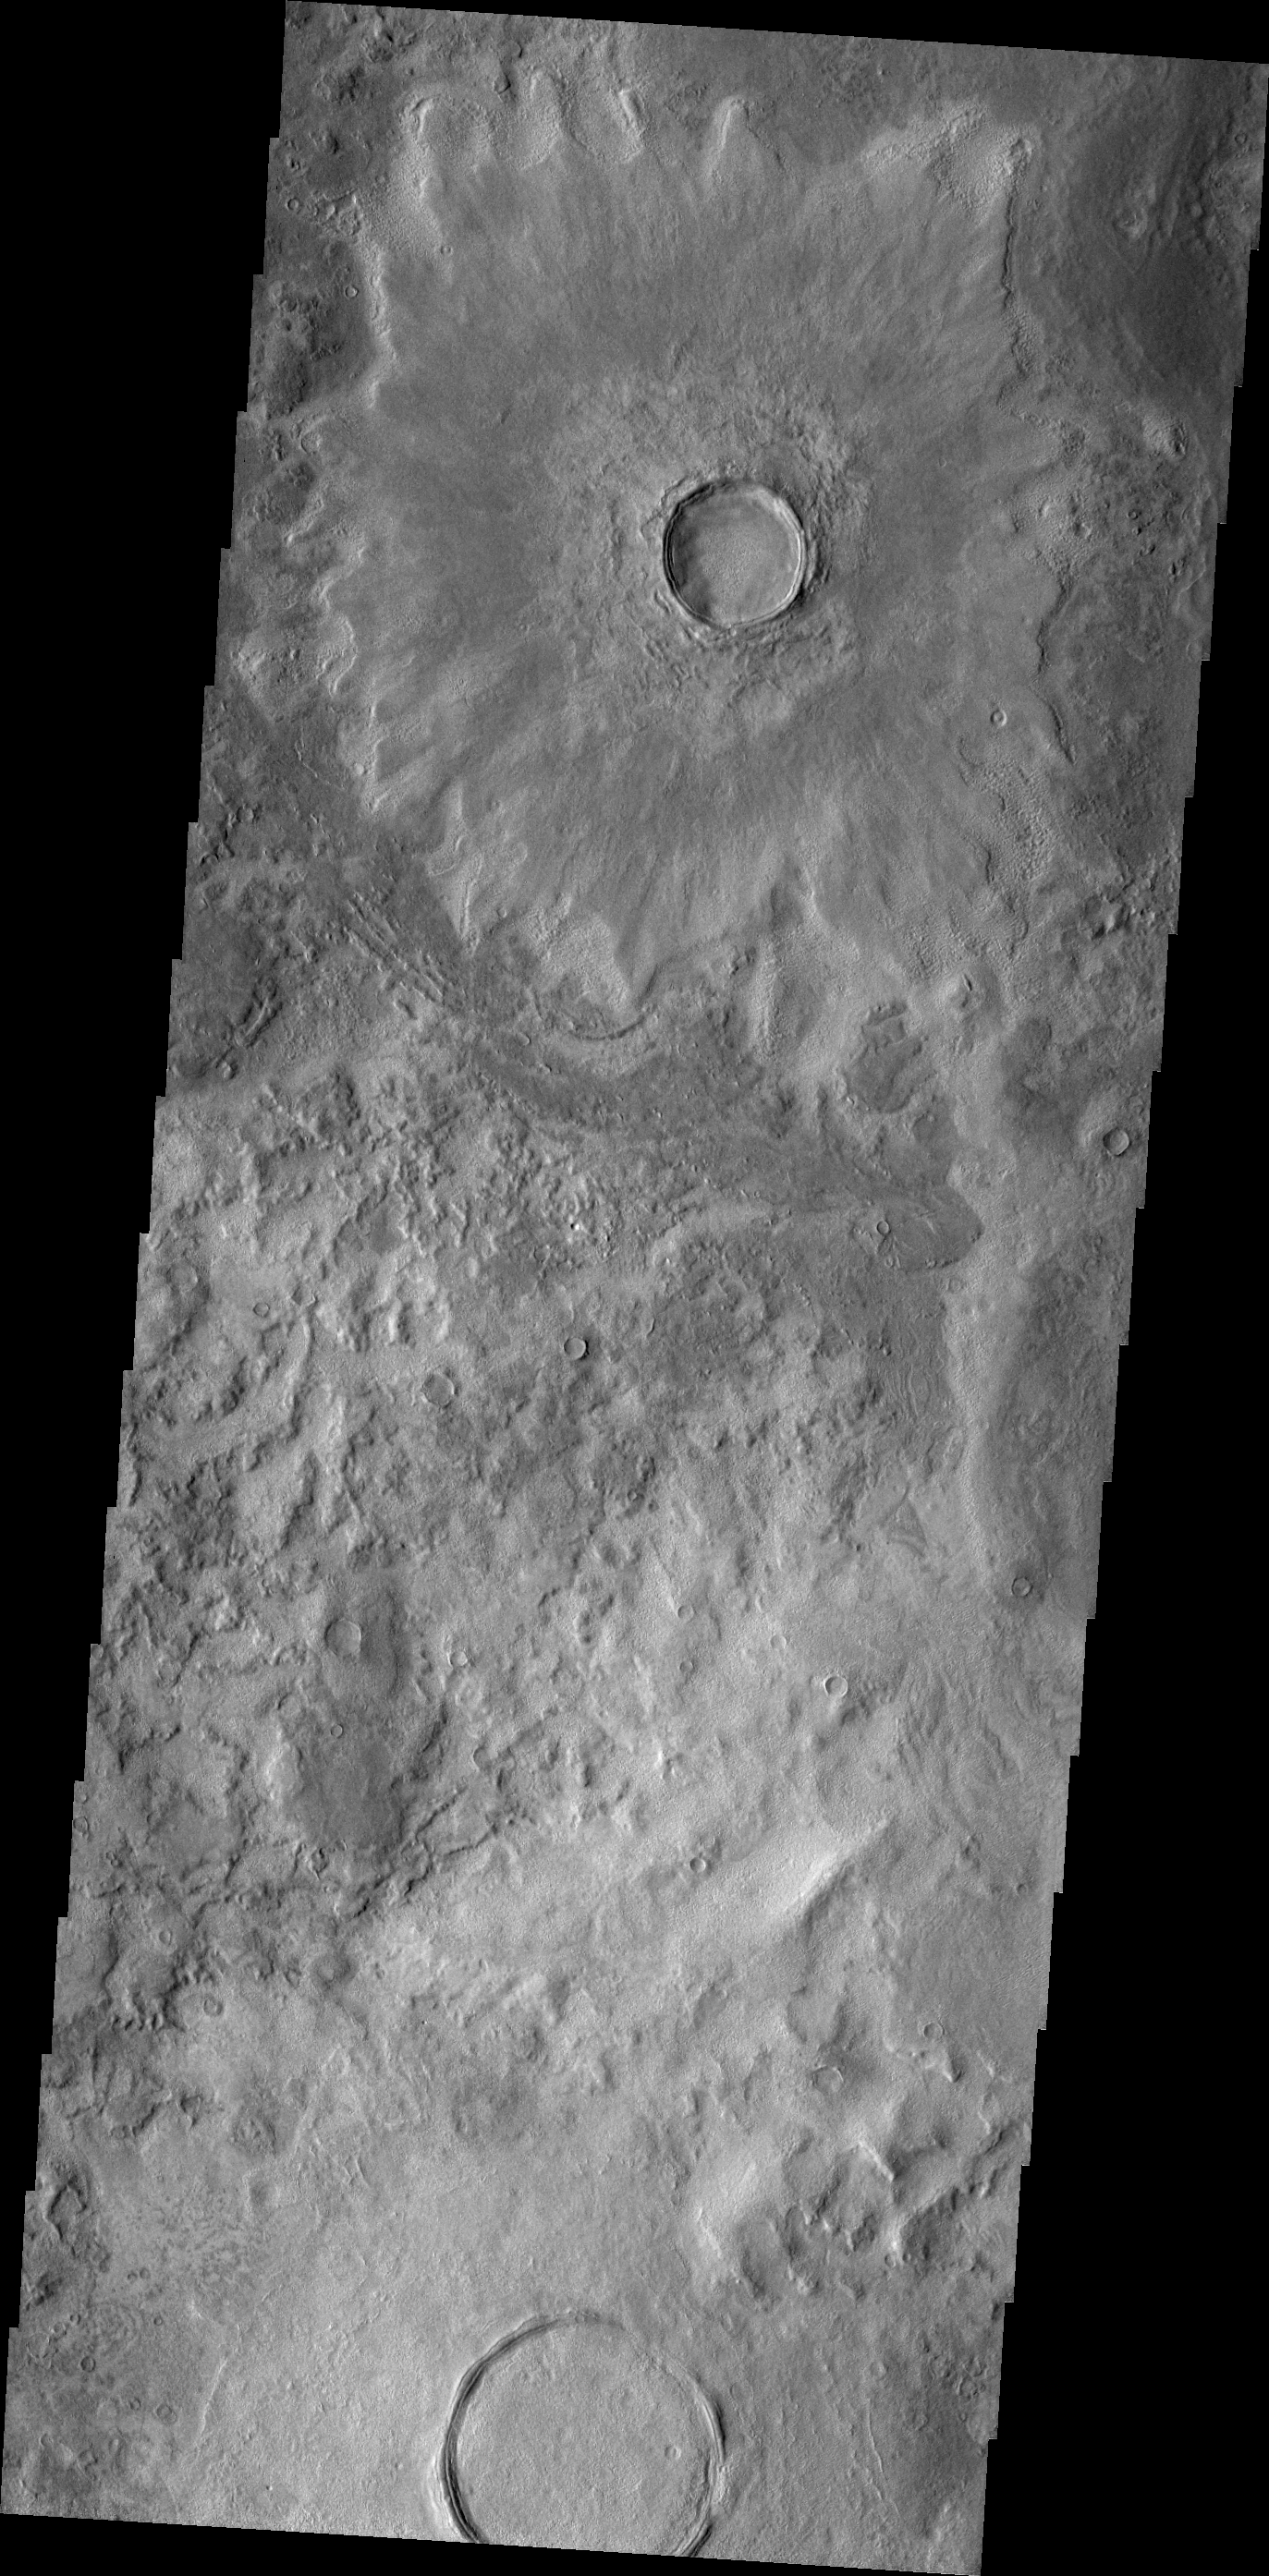

Craters

Today’s image shows two craters located in the northern lowlands. The ejecta surrounding the crater at the top of the image is still readily visible, whereas the ejecta surrounding the crater at the bottom of the frame is “disappearing” into the background plains.

Credit: NASA/JPL/ASU